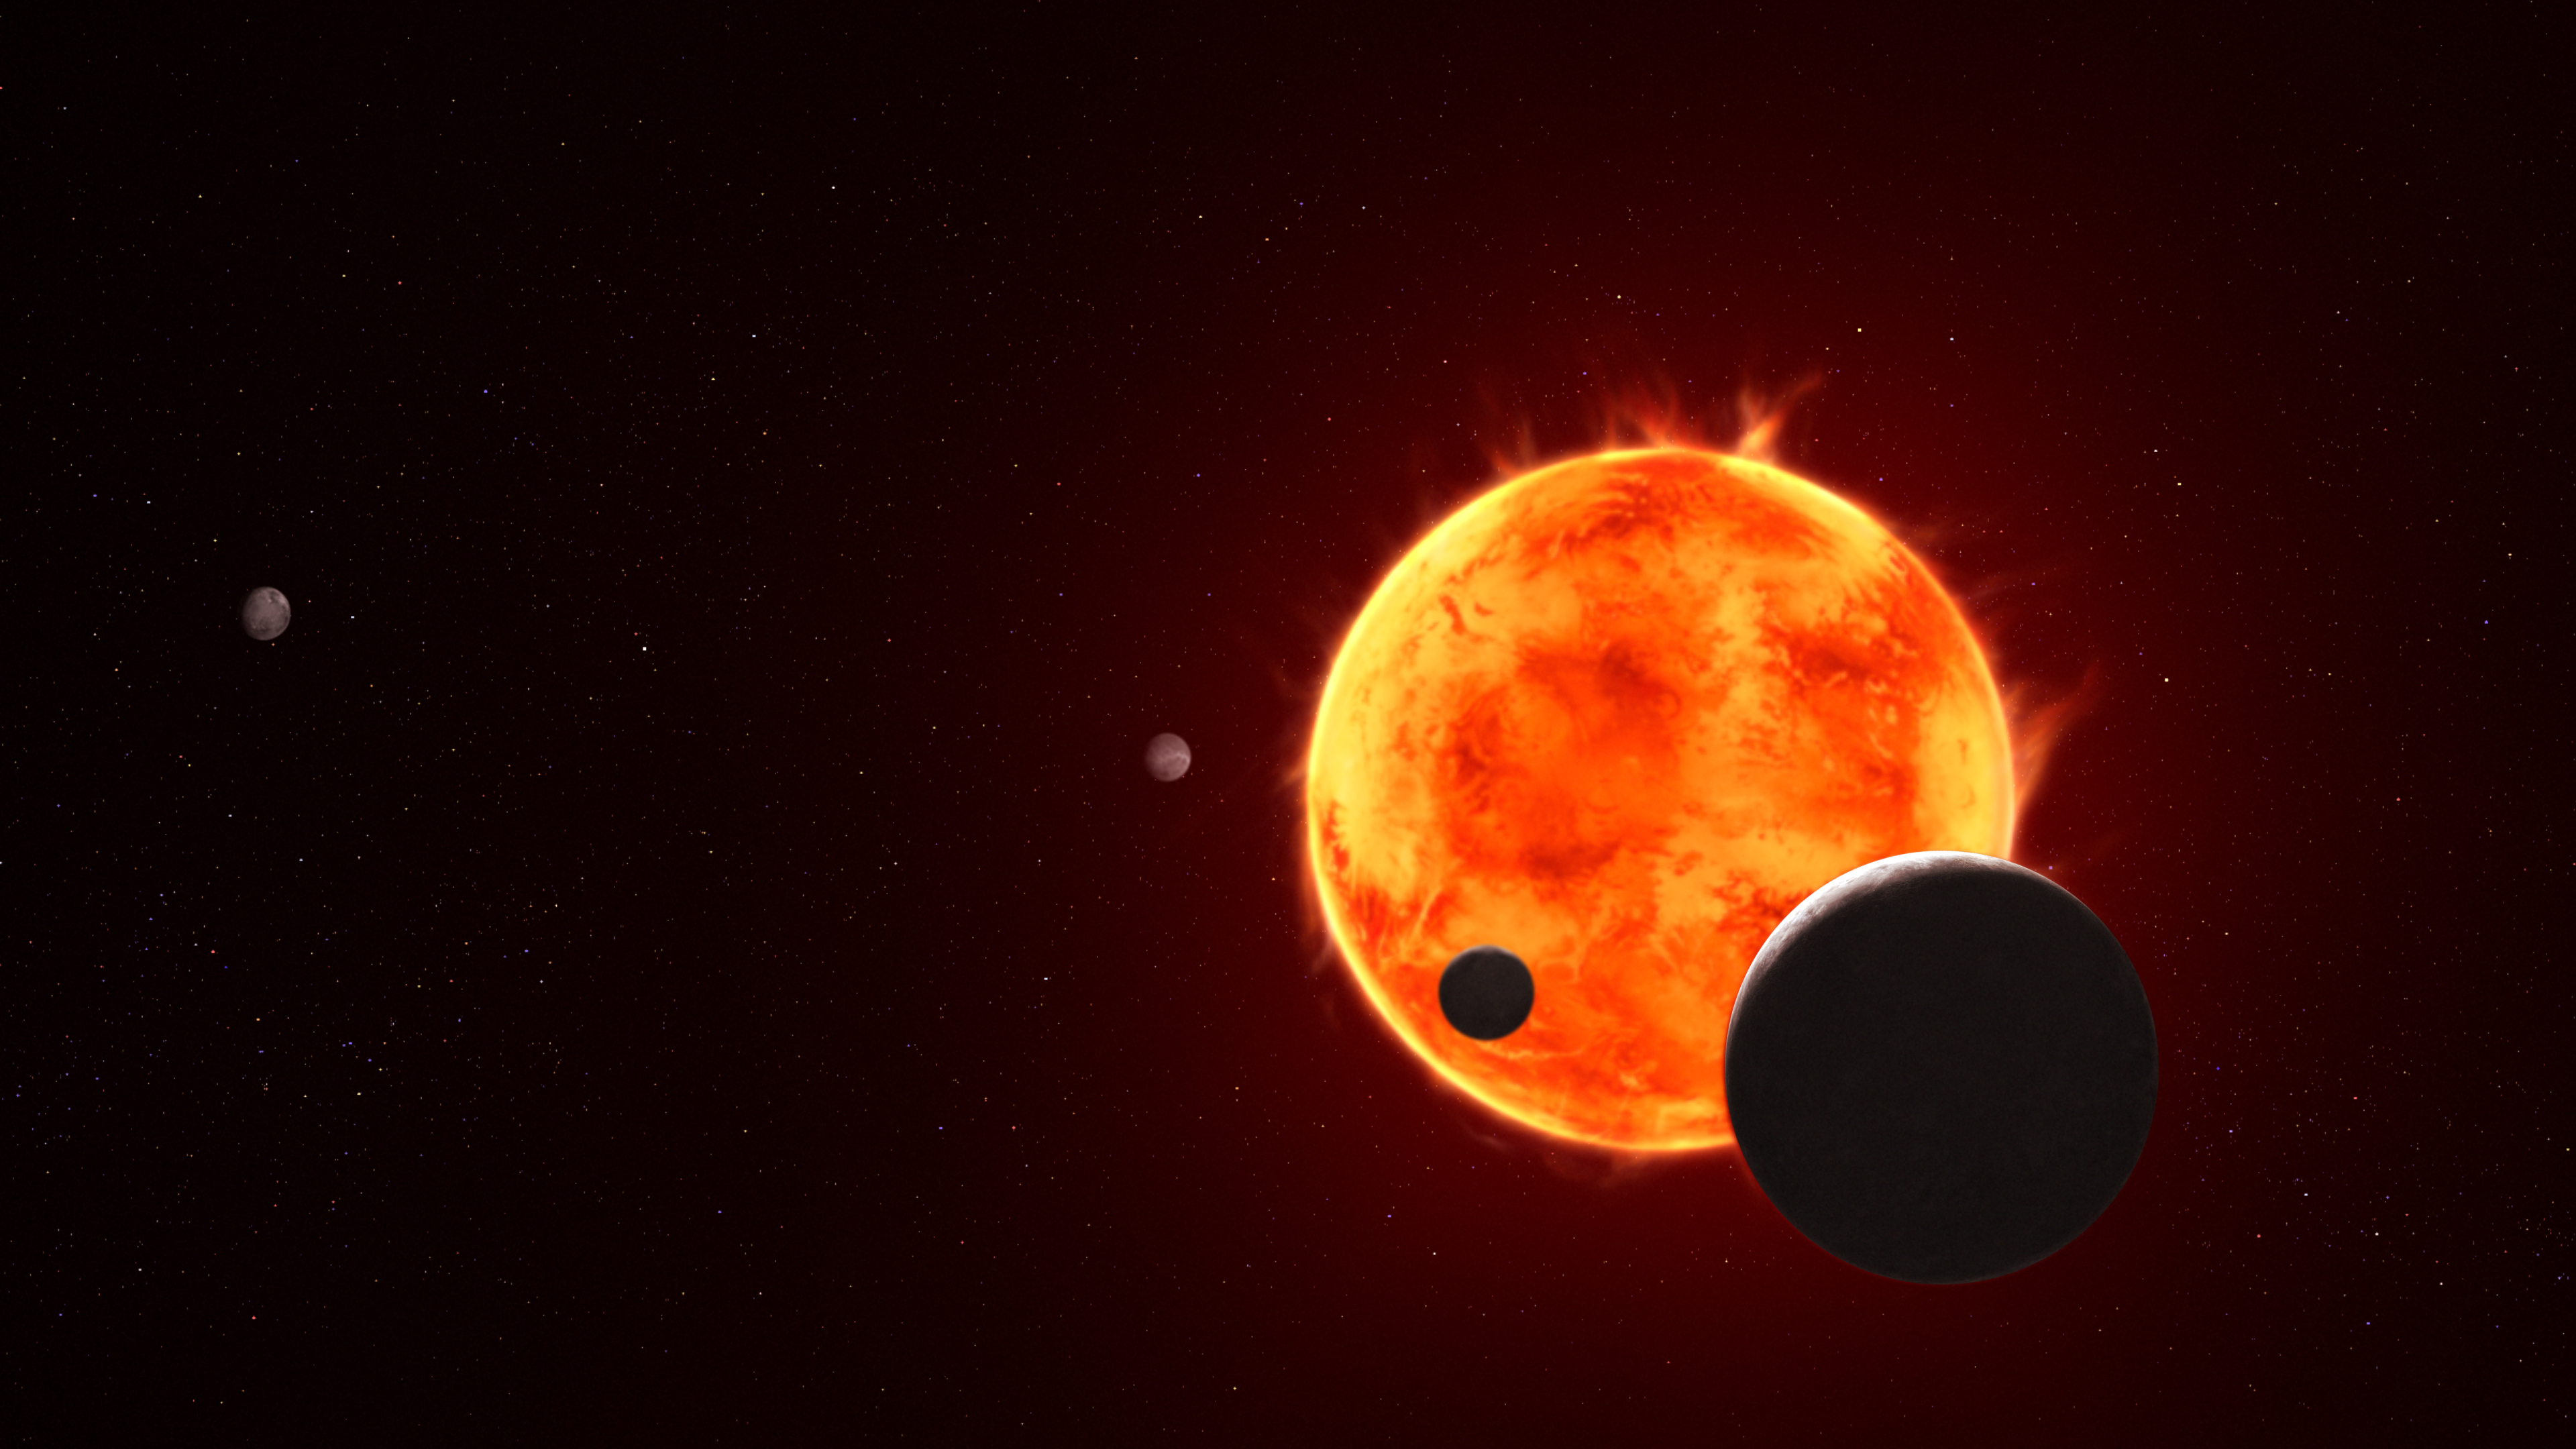

Trappist-1 e (Artist’s Concept)

The Earth-size exoplanet TRAPPIST-1 e, depicted at the lower right, is silhouetted as it passes in front of its flaring host star in this artist’s concept of the TRAPPIST-1 system. Scientists call this event a transit, when valuable data can be gathered as the exoplanet passes between the star and the telescope and starlight illuminates the atmosphere, if one is present. NASA’s James Webb Space Telescope has made initial observations of planets b, c, d, and e during their transits, with additional observations of planet e underway. While the star’s frequent flares make it difficult to detect an atmosphere, each transit builds up more and more information for scientists to get a more complete picture of these distant worlds.

Credit: Artwork: NASA, ESA, CSA, STScI, Joseph Olmsted (STScI)